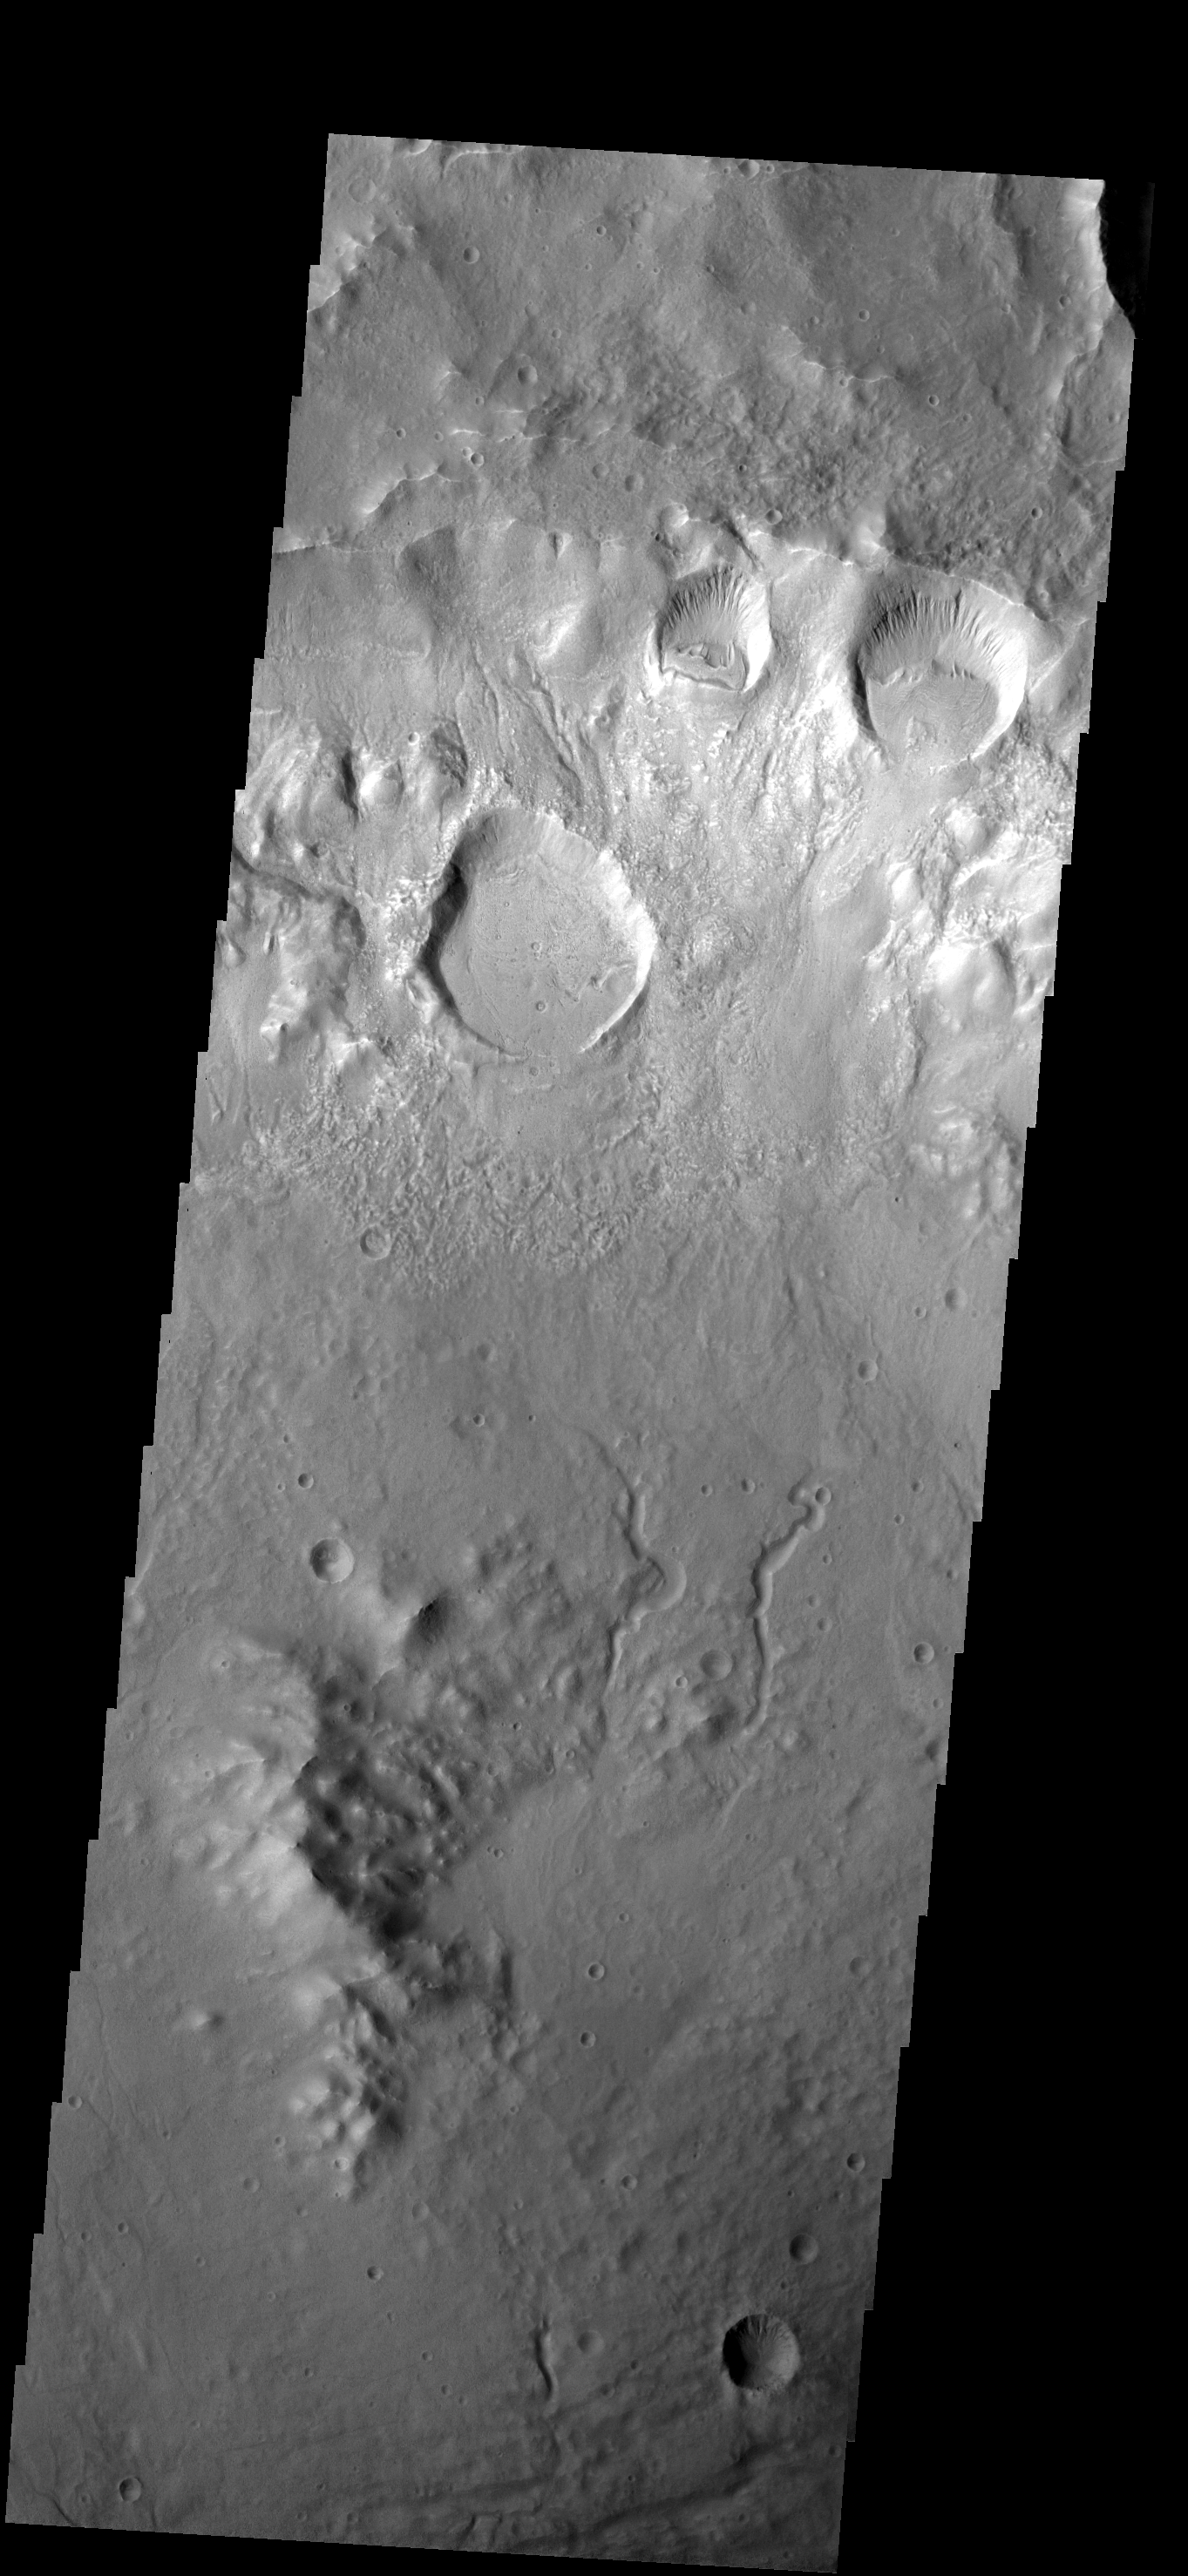

Craters on Crater

Several craters were formed on the rim of this large crater. The movement of material downhill toward the floor of the large crater has formed interesting patterns on the floors of the smaller craters.

Image information: VIS instrument. Latitude -37.8N, Longitude 200.9E. 17 meter/pixel resolution.

Please see the THEMIS Data Citation Note for details on crediting THEMIS images.

Note: this THEMIS visual image has not been radiometrically nor geometrically calibrated for this preliminary release. An empirical correction has been performed to remove instrumental effects. A linear shift has been applied in the cross-track and down-track direction to approximate spacecraft and planetary motion. Fully calibrated and geometrically projected images will be released through the Planetary Data System in accordance with Project policies at a later time.

NASA’s Jet Propulsion Laboratory manages the 2001 Mars Odyssey mission for NASA’s Office of Space Science, Washington, D.C. The Thermal Emission Imaging System (THEMIS) was developed by Arizona State University, Tempe, in collaboration with Raytheon Santa Barbara Remote Sensing. The THEMIS investigation is led by Dr. Philip Christensen at Arizona State University. Lockheed Martin Astronautics, Denver, is the prime contractor for the Odyssey project, and developed and built the orbiter. Mission operations are conducted jointly from Lockheed Martin and from JPL, a division of the California Institute of Technology in Pasadena.

Credit: NASA/JPL/ASU